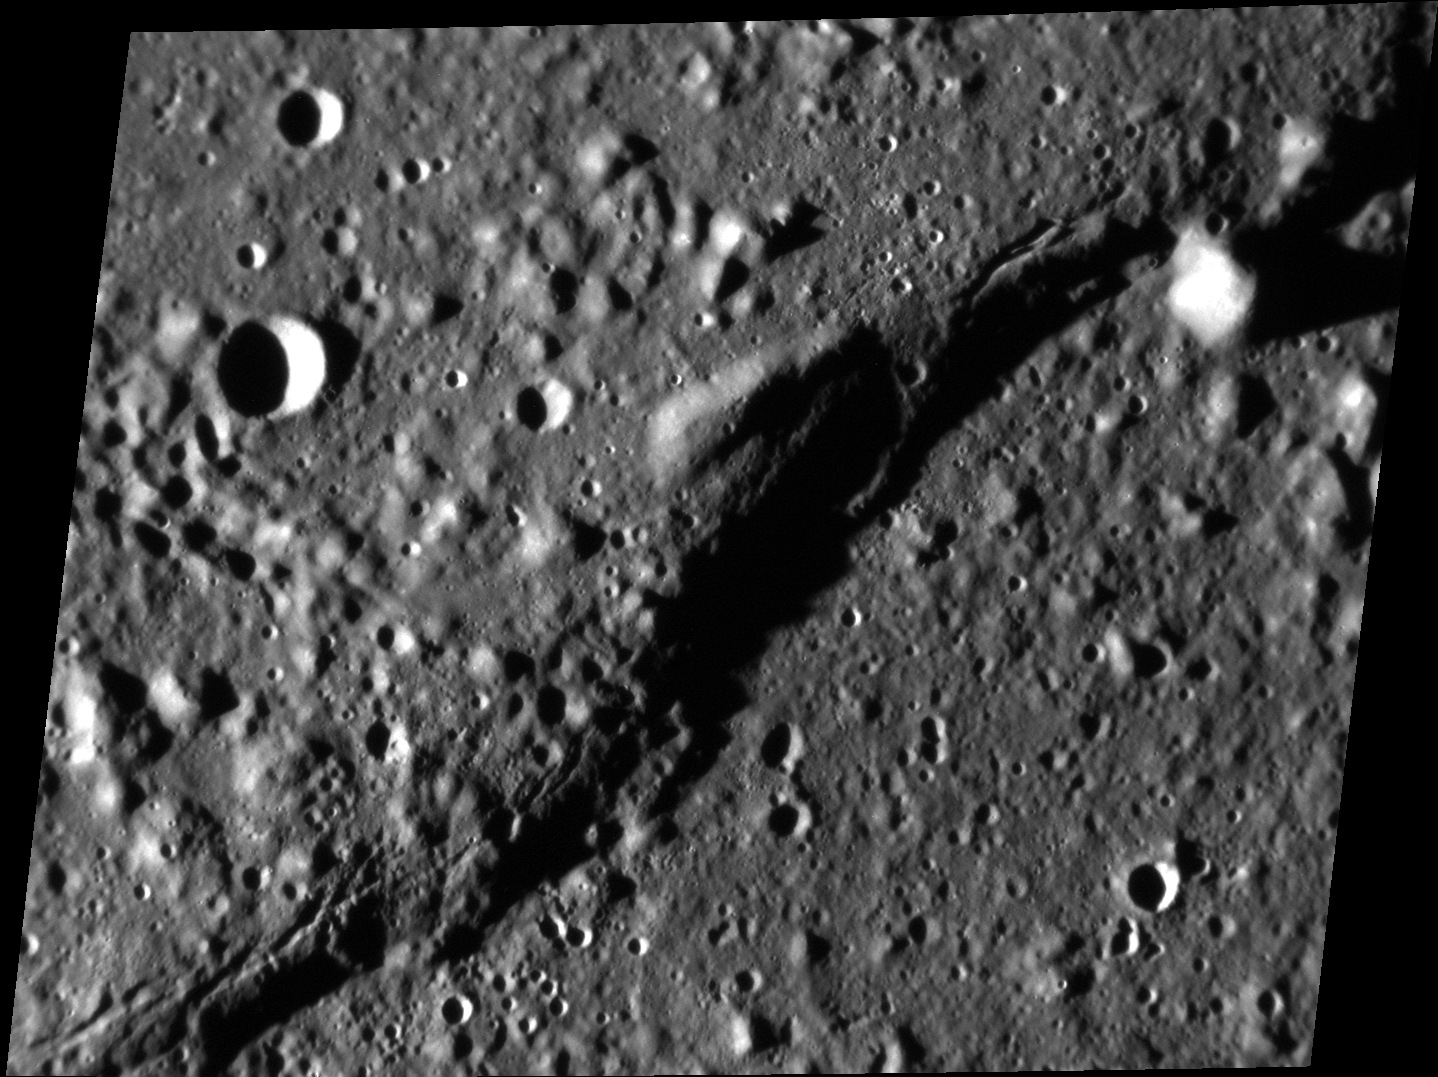

That’s One Sharp Scarp!

Today’s image features a scarp, or cliff face, which is longer than the 77 km shown in this frame. Scarps form as one block of crust is thrusted forward over another, which can result from the cooling of the planet’s interior causing global contraction. On Mercury, scarps are called “rupes,” which is Latin for cliff.

This image was acquired as a high-resolution targeted observation. Targeted observations are images of a small area on Mercury’s surface at resolutions much higher than the 200-meter/pixel morphology base map. It is not possible to cover all of Mercury’s surface at this high resolution, but typically several areas of high scientific interest are imaged in this mode each week.

Date acquired: July 08, 2013
Image Mission Elapsed Time (MET): 15627633
Image ID: 4404792
Instrument: Narrow Angle Camera (NAC) of the Mercury Dual Imaging System (MDIS)
Center Latitude: 20.47°
Center Longitude: 141.0° E
Resolution: 51 meters/pixel
Scale: Image width is about 65 km (40.4 miles)
Incidence Angle: 83.4°
Emission Angle: 38.9°
Phase Angle: 45.4°

The MESSENGER spacecraft is the first ever to orbit the planet Mercury, and the spacecraft’s seven scientific instruments and radio science investigation are unraveling the history and evolution of the Solar System’s innermost planet. MESSENGER acquired over 150,000 images and extensive other data sets. MESSENGER is capable of continuing orbital operations until early 2015.

For information regarding the use of images, see the MESSENGER image use policy.

Credit: NASA/Johns Hopkins University Applied Physics Laboratory/Carnegie Institution of Washington